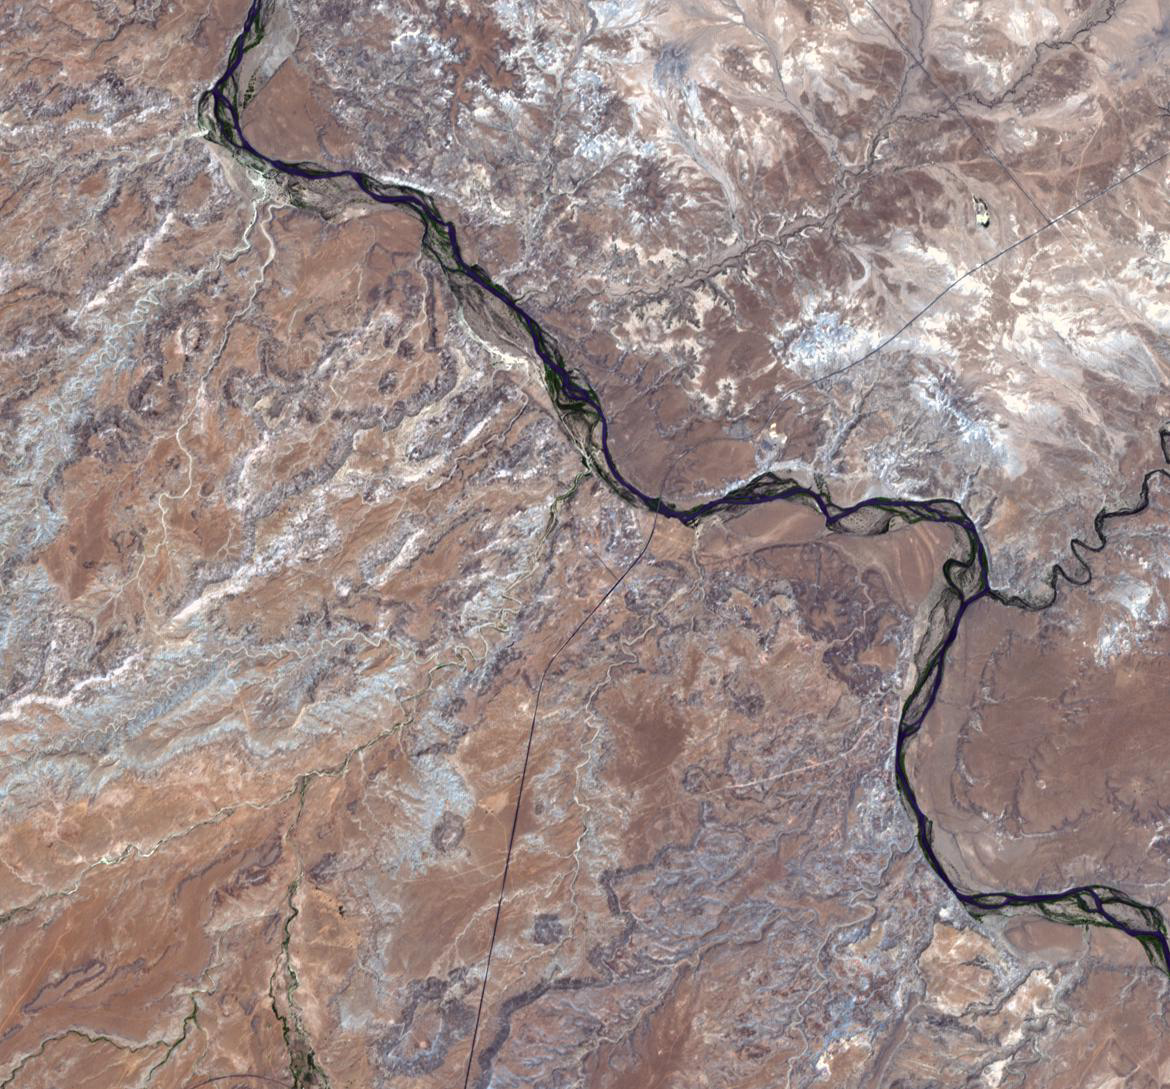

Four Corners, United States

There is only one place in the United States where four states come together: the four corners area in the western United States. At a barren, desert location, the states of Utah, Colorado, Arizona, and New Mexico share a common point. Due to surveying inaccuracies in 1875, the coordinates of the junction are 36.999 degrees north latitude and 109.045 degrees west longitude. The image covers an area of 16.3 by 17.6 kilometers, and was acquired on June 11, 2001.

With its 14 spectral bands from the visible to the thermal infrared wavelength region and its high spatial resolution of 15 to 90 meters (about 50 to 300 feet), ASTER images Earth to map and monitor the changing surface of our planet. ASTER is one of five Earth-observing instruments launched Dec. 18, 1999, on Terra. The instrument was built by Japan’s Ministry of Economy, Trade and Industry. A joint U.S./Japan science team is responsible for validation and calibration of the instrument and data products.

The broad spectral coverage and high spectral resolution of ASTER provides scientists in numerous disciplines with critical information for surface mapping and monitoring of dynamic conditions and temporal change. Example applications are: monitoring glacial advances and retreats; monitoring potentially active volcanoes; identifying crop stress; determining cloud morphology and physical properties; wetlands evaluation; thermal pollution monitoring; coral reef degradation; surface temperature mapping of soils and geology; and measuring surface heat balance.

The U.S. science team is located at NASA’s Jet Propulsion Laboratory, Pasadena, Calif. The Terra mission is part of NASA’s Science Mission Directorate, Washington, D.C.

Credit: NASA/GSFC/METI/ERSDAC/JAROS, and U.S./Japan ASTER Science Team